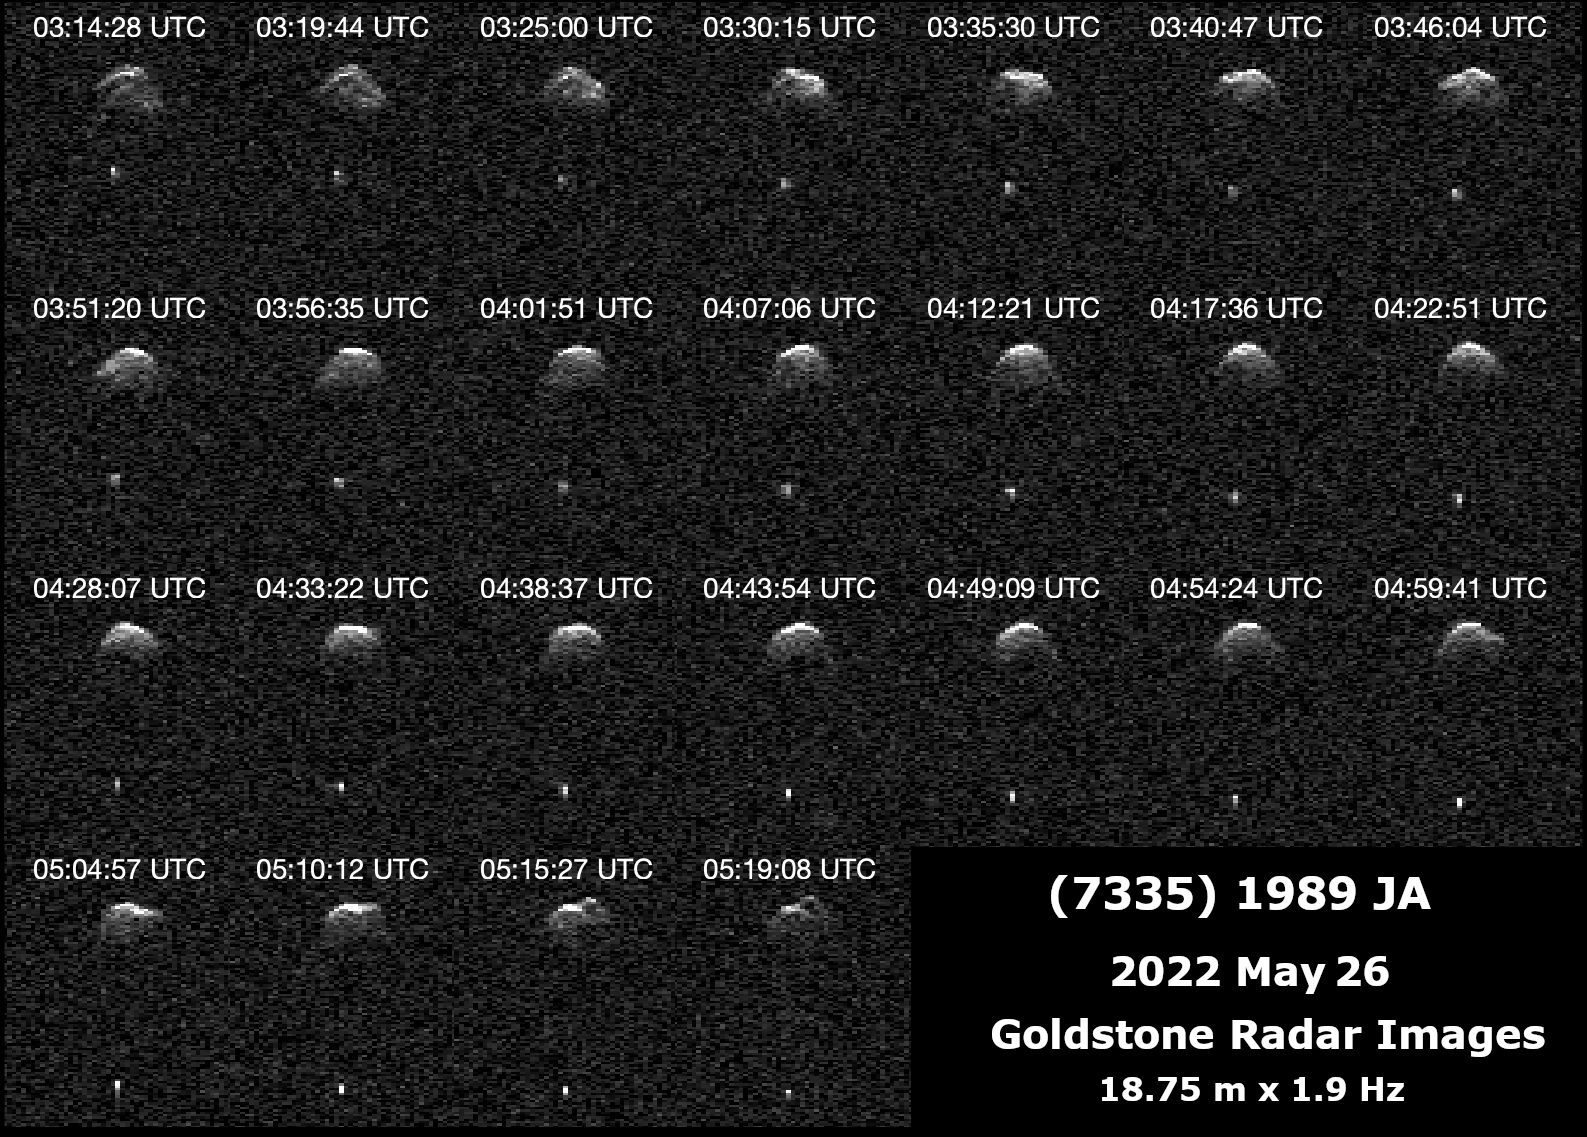

Radar Observations of Near-Earth Asteroid 7335 1989 JA

This collage and animation represent NASA radar observations of near-Earth asteroid 7335 1989 JA on May 26, 2022, one day before it made its closest approach with Earth. The potentially hazardous asteroid came within 2.5 million miles (4 million kilometers) of our planet, or 10.5 times the distance between the Earth and the Moon. Astronomers at NASA’s Jet Propulsion Laboratory used the 230-foot (70-meter) radio antenna at the Deep Space Network’s Goldstone Deep Space Communications Complex near Barstow, California, to precisely track the asteroid’s motion and obtain detailed radar images.

1989 JA is a binary system, consisting of a large asteroid and a significantly smaller satellite asteroid that revolve around each other without touching. The larger asteroid is about 0.4 miles (700 meters) across and shows several topographic features as it rotates. The secondary asteroid, which was discovered this year, is between 100 and 200 meters in diameter and has an orbital period of about 17 hours.

1989 JA was discovered by Eleanor F. Helin at Palomar Observatory in Southern California on May 1, 1989. Follow-up radar observations that year did not reveal a satellite. In 2010, NASA’s Wide-field Infrared Survey Explorer (WISE) was used to help determine the primary asteroid’s size. This year, a few weeks before the asteroid’s most recent close approach, astronomers at Ondrejov Observatory in the Czech Republic measured the asteroid’s light curve (the change in reflected light intensity over time) and found hints of the satellite in orbit. The new Goldstone observations refined the size of 1989 JA and established that it is a binary system.

1989 JA does not currently pose an impact risk to Earth, but observations by planetary radar can help astronomers better understand its orbit around the Sun so that any future risk can be continually assessed.

Credit: NASA/JPL-Caltech